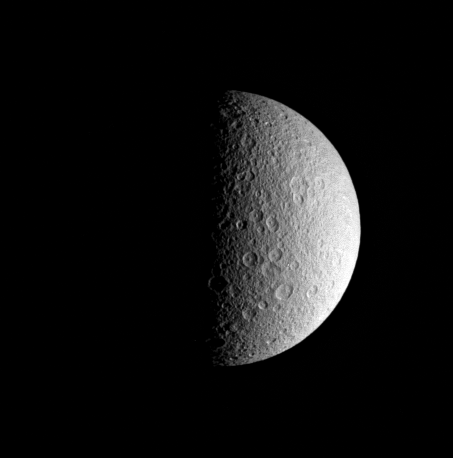

Half-Moon

This half-lit view beautifully captures the ponderously old and cratered surface of Saturn’s icy moon Rhea. Rhea is 1,528 kilometers (949 miles) across.

The sunlit terrain shown here is on the moon’s leading hemisphere, on the side of Rhea that always faces toward Saturn. North is up and rotated 20 degrees to the left.

The image was taken in visible light with the Cassini spacecraft narrow-angle camera on Aug. 21, 2005, at a distance of approximately 922,000 kilometers (573,000 miles) from Rhea and at a Sun-Rhea-spacecraft, or phase, angle of 88 degrees. The image scale is 6 kilometers (4 miles) per pixel.

The Cassini-Huygens mission is a cooperative project of NASA, the European Space Agency and the Italian Space Agency. The Jet Propulsion Laboratory, a division of the California Institute of Technology in Pasadena, manages the mission for NASA’s Science Mission Directorate, Washington, D.C. The Cassini orbiter and its two onboard cameras were designed, developed and assembled at JPL. The imaging operations center is based at the Space Science Institute in Boulder, Colo.

Credit: NASA/JPL/Space Science Institute